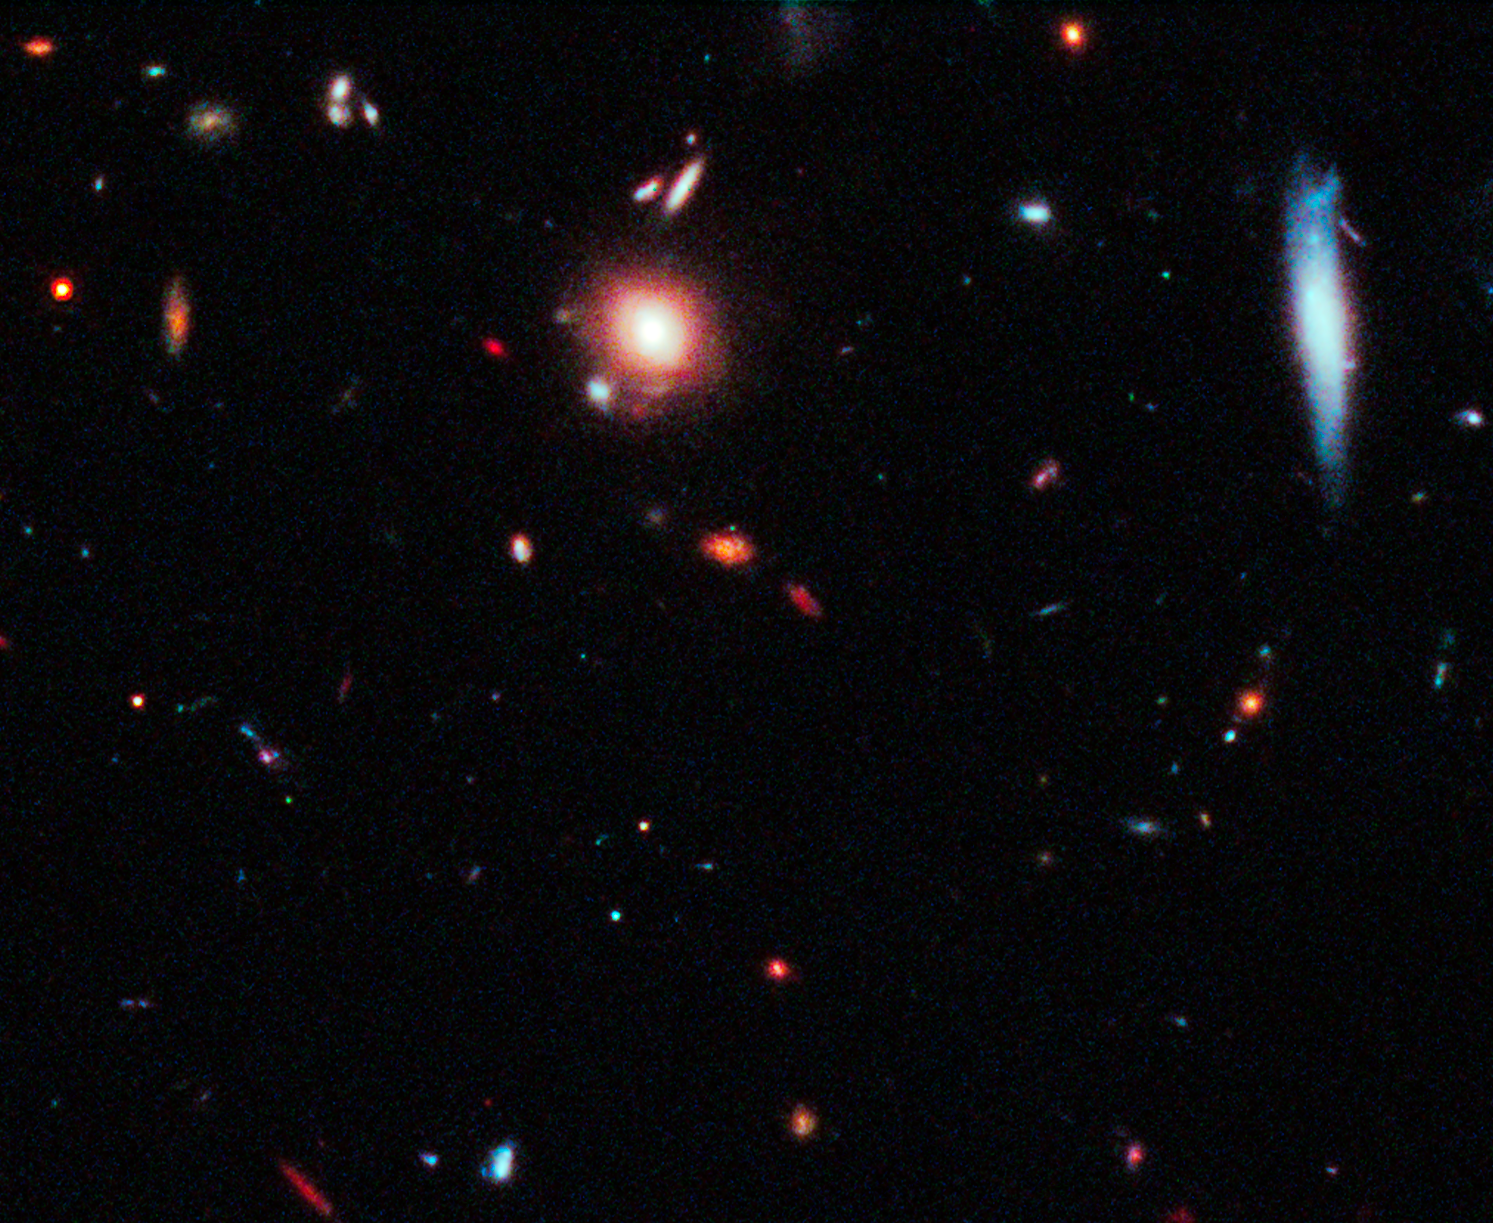

Full field HST ACS WFC3 with SN

Object Name: SN Mikulski
Object Description: Supernova Discovered in Hubble CANDELS Data
Instrument: HST/WFC3/IR and HST/ACS/WFC
Filters: WFC3/IR F125W (J), ACS/WFC F606W (V), and F814W (I)

This image is a composite of separate exposures acquired by the WFC3 and ACS instruments on HST. Several filters were used to sample broad wavelength ranges. The color results from assigning different hues (colors) to each monochromatic (grayscale) image associated with an individual filter. In this case, the assigned colors are: Red: F125W (J) Blue: F606W (V) Green: F814W (I)

Credit: NASA, ESA, CANDELS Team, Sandra Faber (UC Santa Cruz), Adam Riess (JHU, STScI), Steven Rodney (JHU)